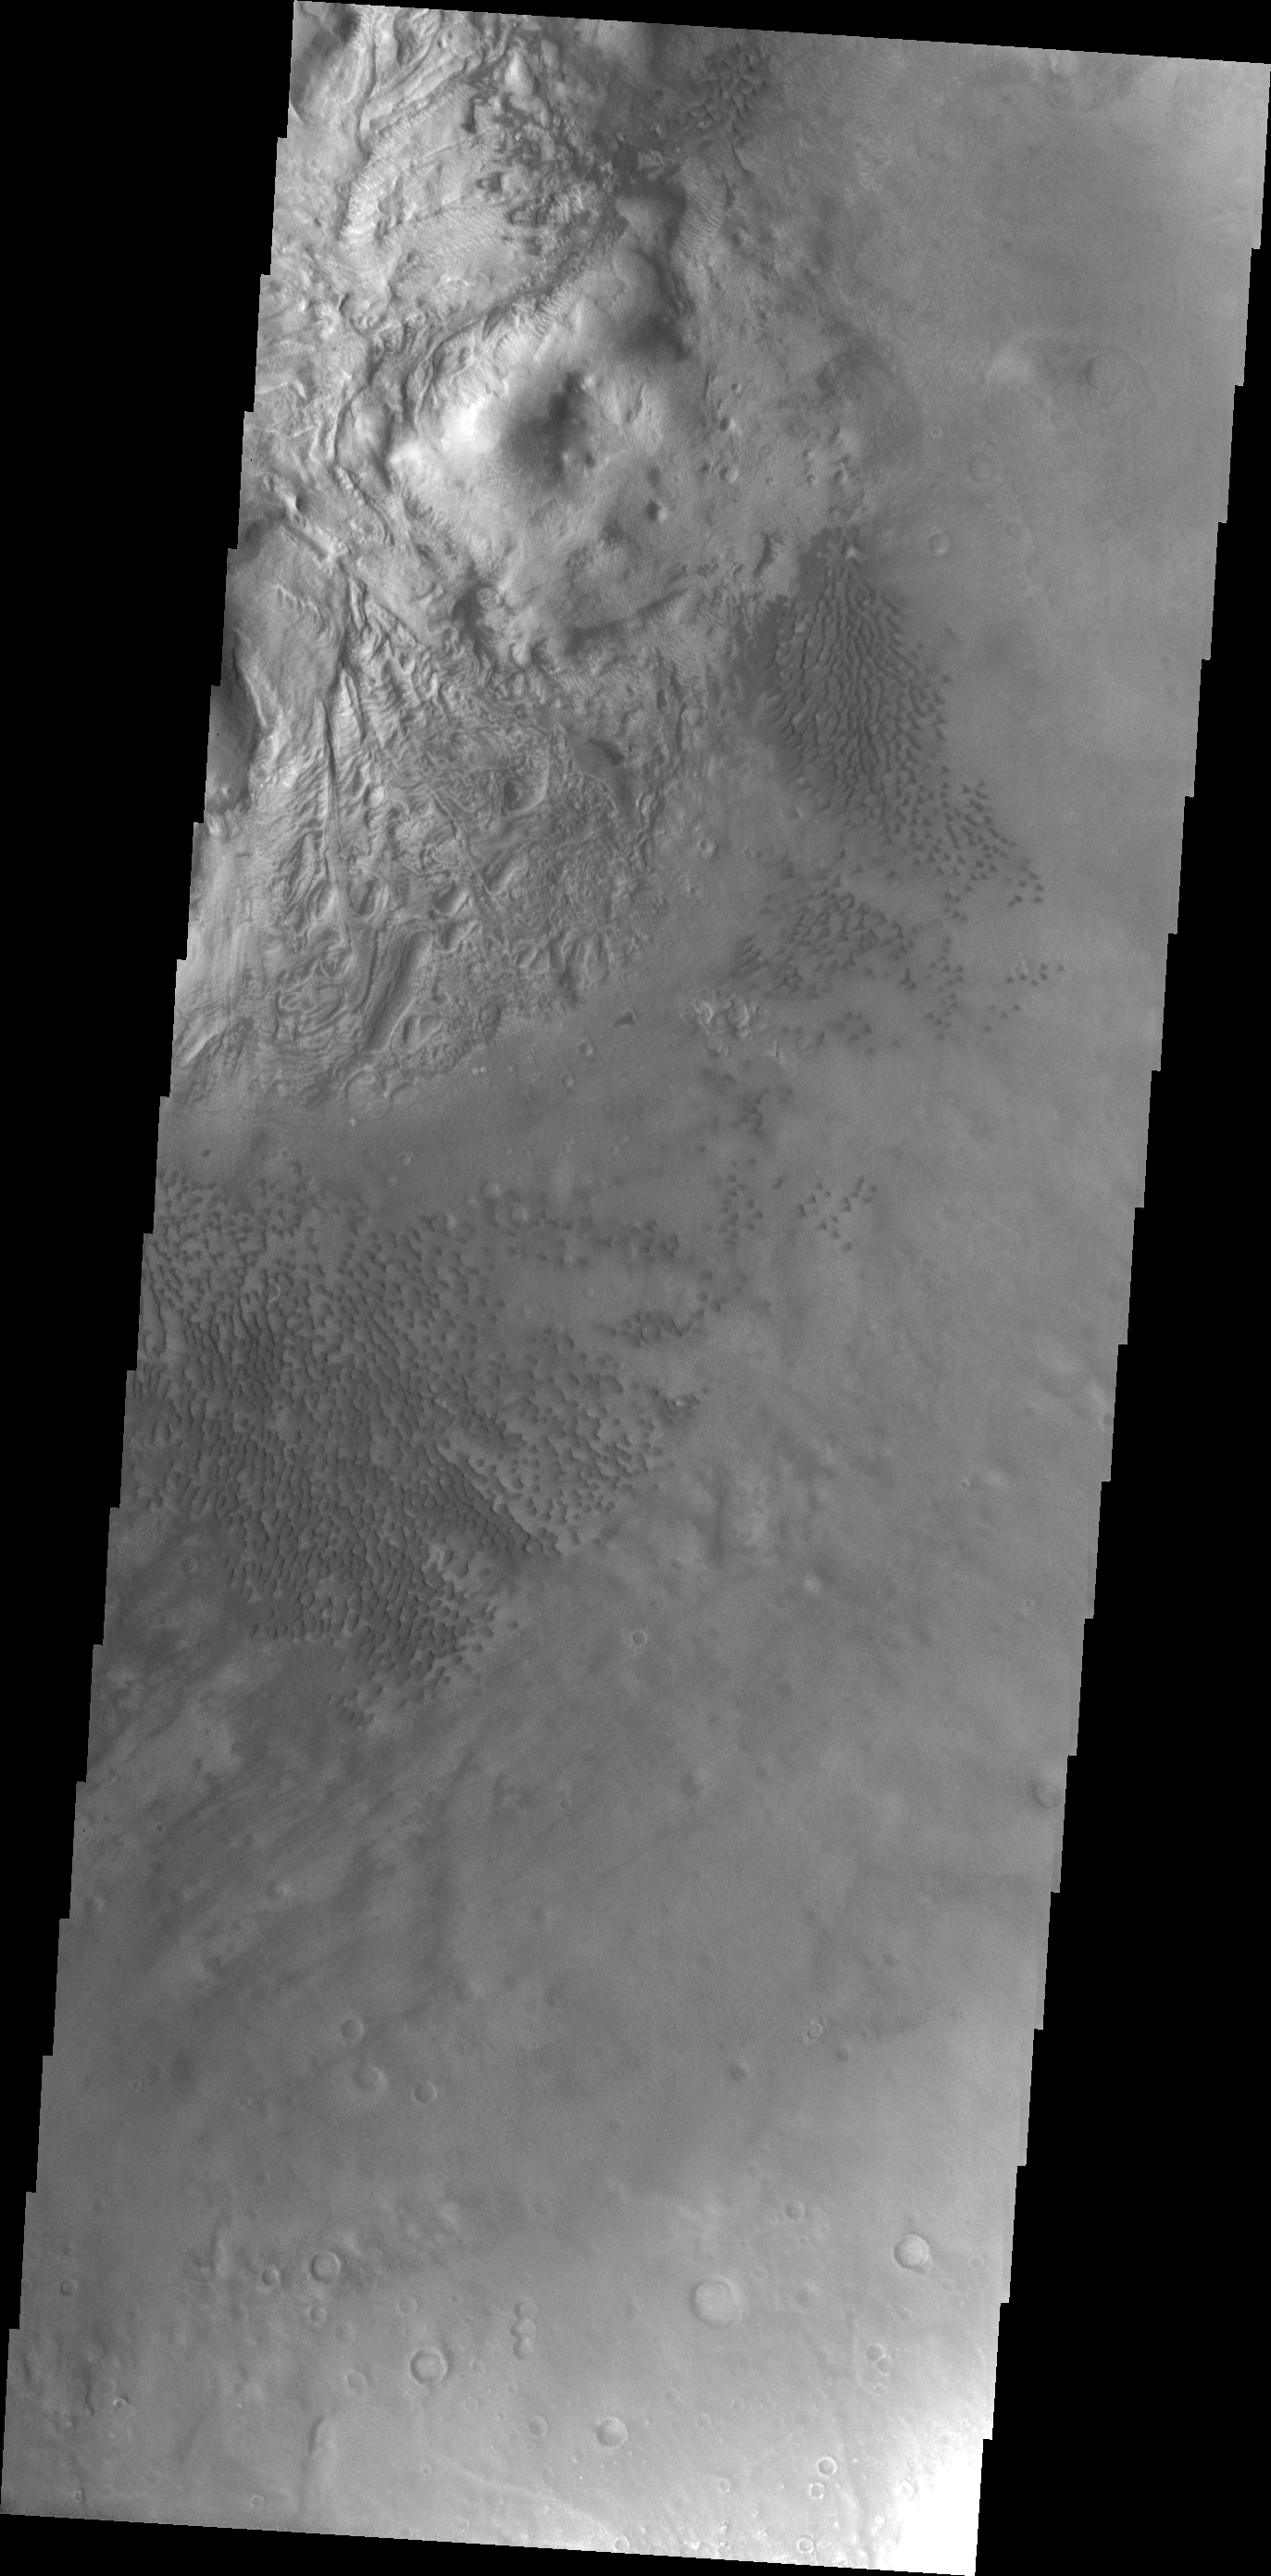

Investigating Mars: Moreux Crater

This image of Moreux Crater shows part of the central peak and fields of sand dunes on the crater floor surrounding the peak. The lower elevations of the peak are visible on the top left side of the image, with the highest elevations just off the image edge. The part of the peak with a pitted surface texture has been interpreted to be created by glacial flows. Moreux Crater is located in northern Arabia Terra and has a diameter of 138 kilometers.

The Odyssey spacecraft has spent over 15 years in orbit around Mars, circling the planet more than 69000 times. It holds the record for longest working spacecraft at Mars. THEMIS, the IR/VIS camera system, has collected data for the entire mission and provides images covering all seasons and lighting conditions. Over the years many features of interest have received repeated imaging, building up a suite of images covering the entire feature. From the deepest chasma to the tallest volcano, individual dunes inside craters and dune fields that encircle the north pole, channels carved by water and lava, and a variety of other feature, THEMIS has imaged them all. For the next several months the image of the day will focus on the Tharsis volcanoes, the various chasmata of Valles Marineris, and the major dunes fields. We hope you enjoy these images!

Credit: NASA/JPL-Caltech/ASU